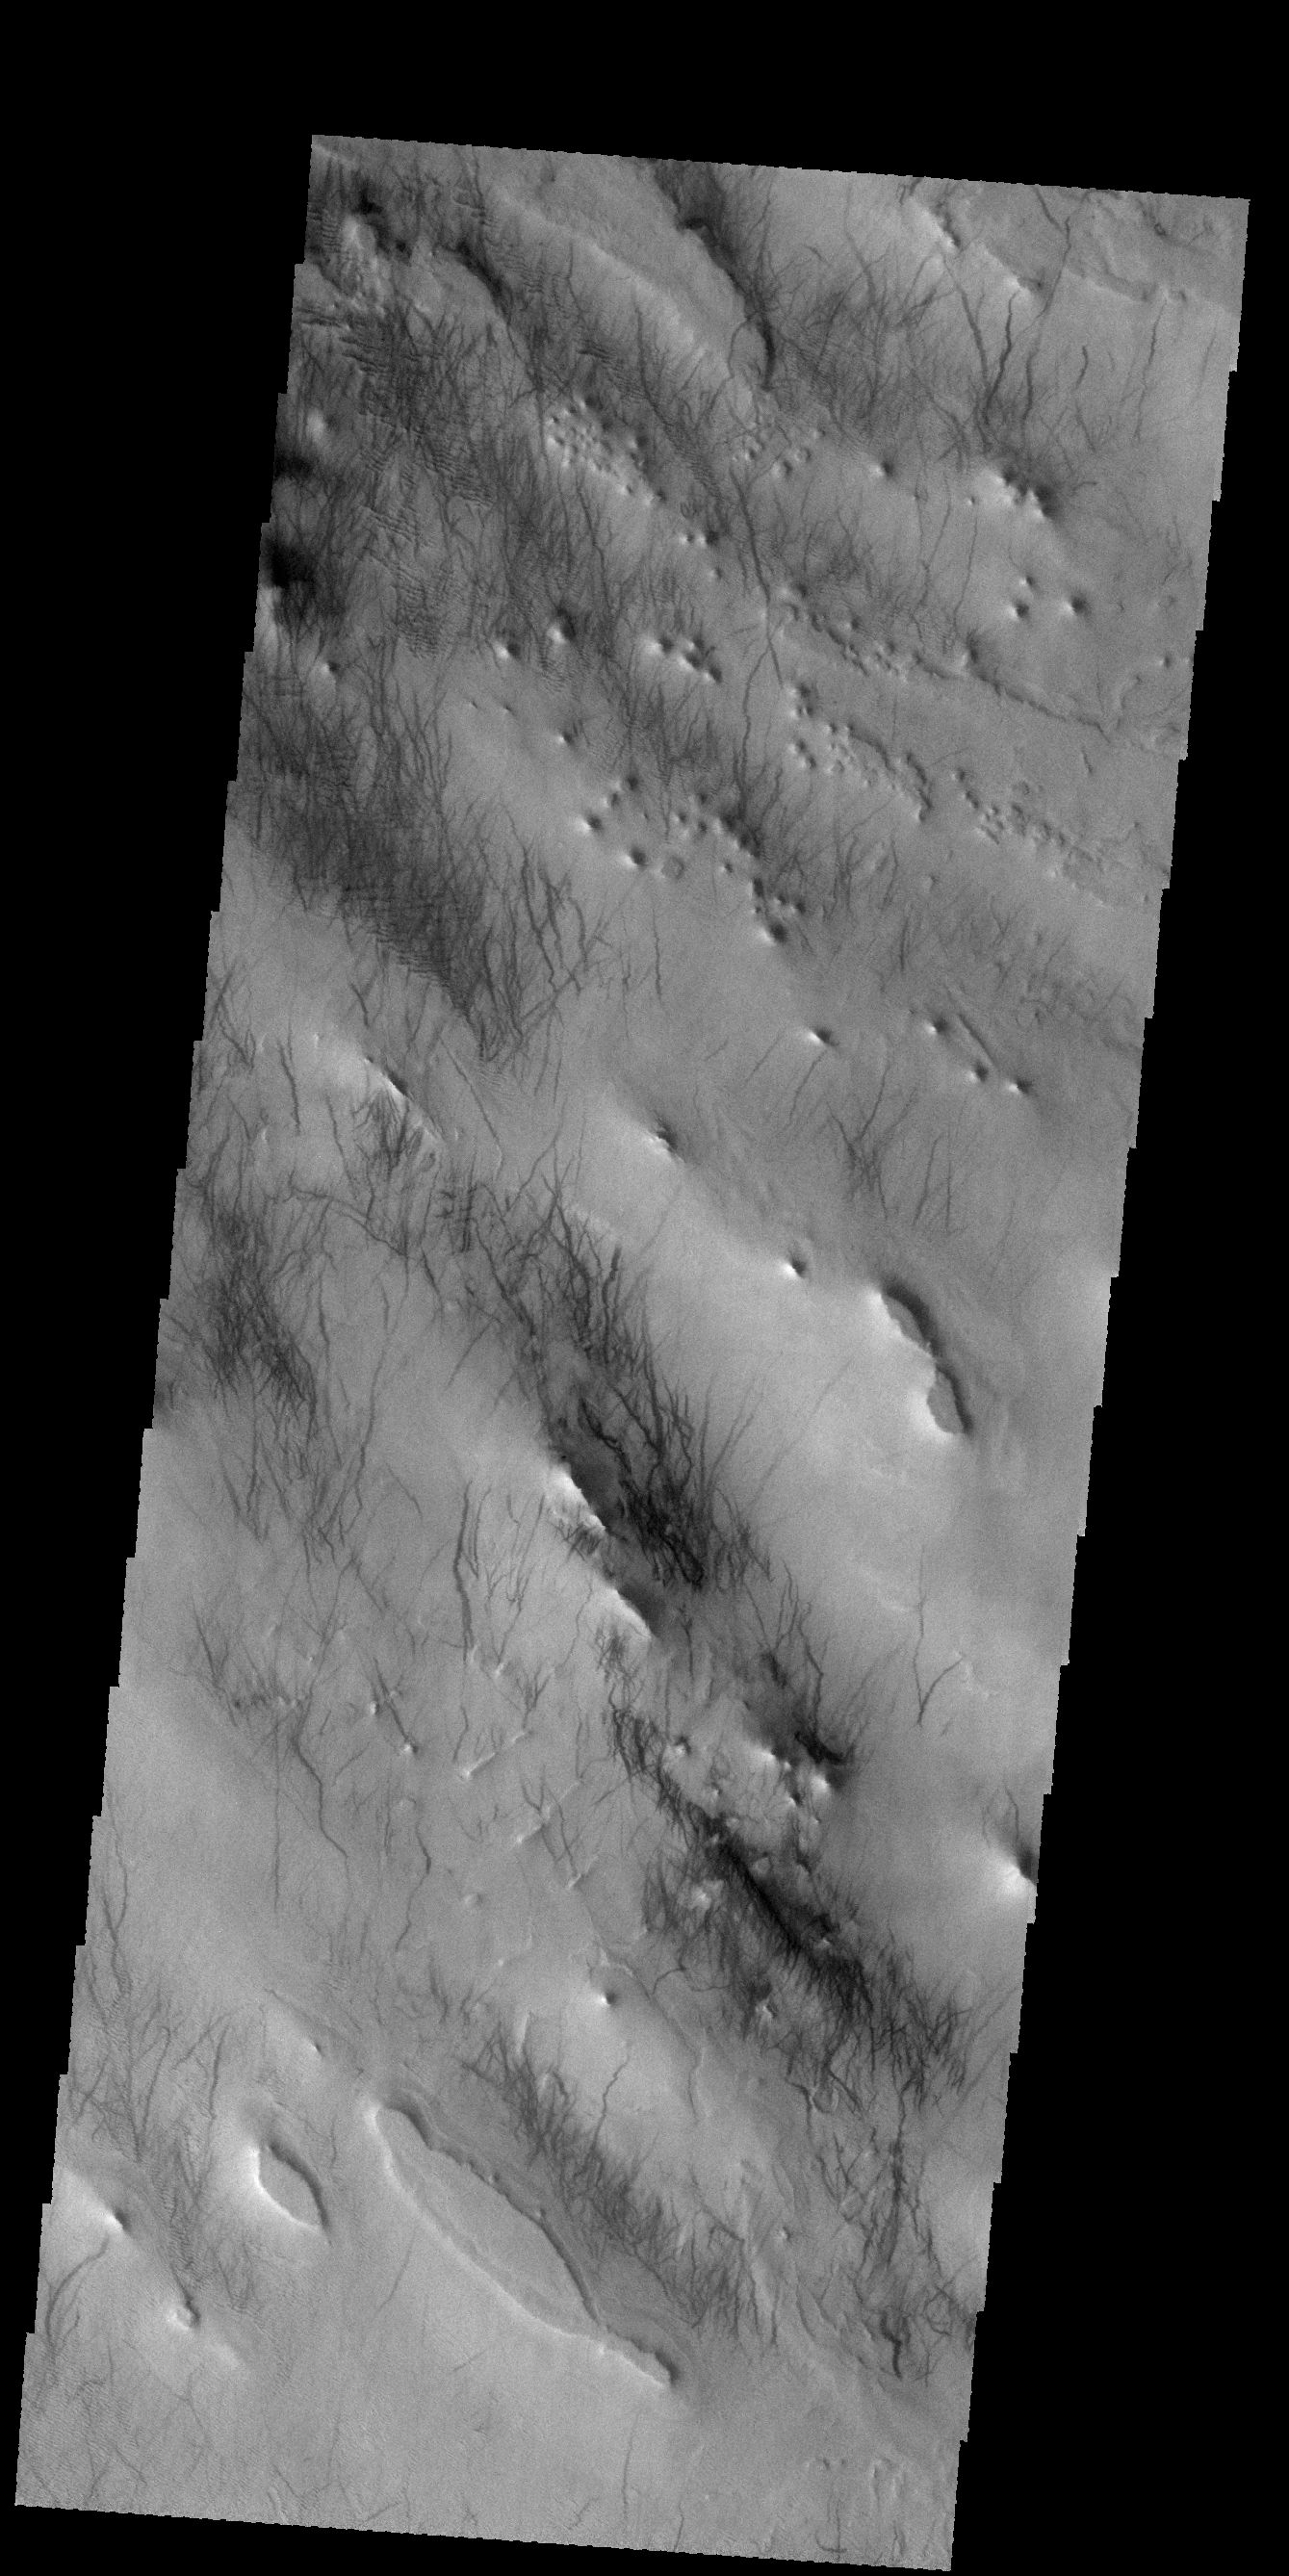

Dust Devil Tracks

Today’s VIS image shows dust devil tracks in Argyre Planitia. The dark streaks are made by dust devil activity scouring the surface and removing the lighter toned dust to reveal the darker rocky surface below.

Credit: NASA/JPL-Caltech/ASU